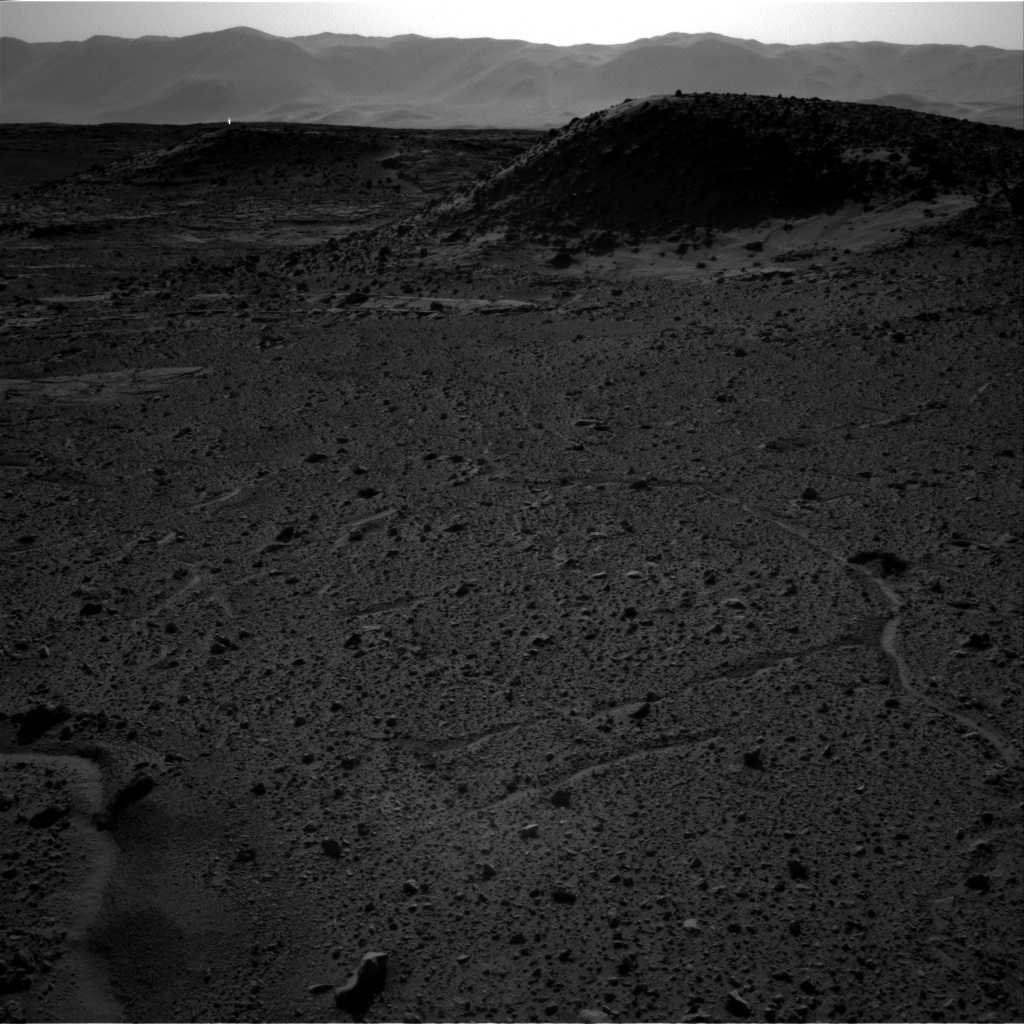

Bright Spot Toward Sun in Image from NASA’s Curiosity Mars Rover

This image from the Navigation Camera (Navcam) on NASA’s Curiosity Mars rover includes a bright spot near the upper left corner. The sun is in the same direction, west-northwest, above the frame. Bright spots appear in images from the rover nearly every week. Typical explanations for them are cosmic rays hitting the light detector or sunlight glinting from rocks.

The right-eye camera of the stereo Navcam recorded this frame during the afternoon of the 589th Martian day, or sol, of Curiosity’s work on Mars (April 3, 2014), from the site where the rover reached a waypoint called “the Kimberley” by that sol’s drive. An image taken by the Navcam’s left-eye camera within one second of the same time (http://mars.jpl.nasa.gov/msl/multimedia/raw/?rawid=NLB_449790582EDR_F0310000NCAM00262M_&s=589) does not include a bright spot of this type. A pair of Navcam images in the same direction from the previous afternoon has a bright spot similarly located in the right-eye image http://mars.jpl.nasa.gov/msl/multimedia/raw/?rawid=NRB_449700848EDR_F0301254NCAM00252M_&s=588) but not in the left-eye image (http://mars.jpl.nasa.gov/msl/multimedia/raw/?rawid=NLB_449700848EDR_F0301254NCAM00252M_&s=588).

One possible explanation for the bright spot in this image is a glint from a rock surface reflecting the sun. Another is a cosmic ray hitting the camera’s light detector, a CCD (charge-coupled device). Cosmic ray patterns in Mars rover images vary from a dot to a long line depending on the angle at which the ray strikes the detector.

NASA’s Jet Propulsion Laboratory, a division of the California Institute of Technology, Pasadena, manages the Mars Science Laboratory Project for NASA’s Science Mission Directorate, Washington. JPL designed and built the project’s Curiosity rover and the rover’s Navcam.

Credit: NASA/JPL-Caltech